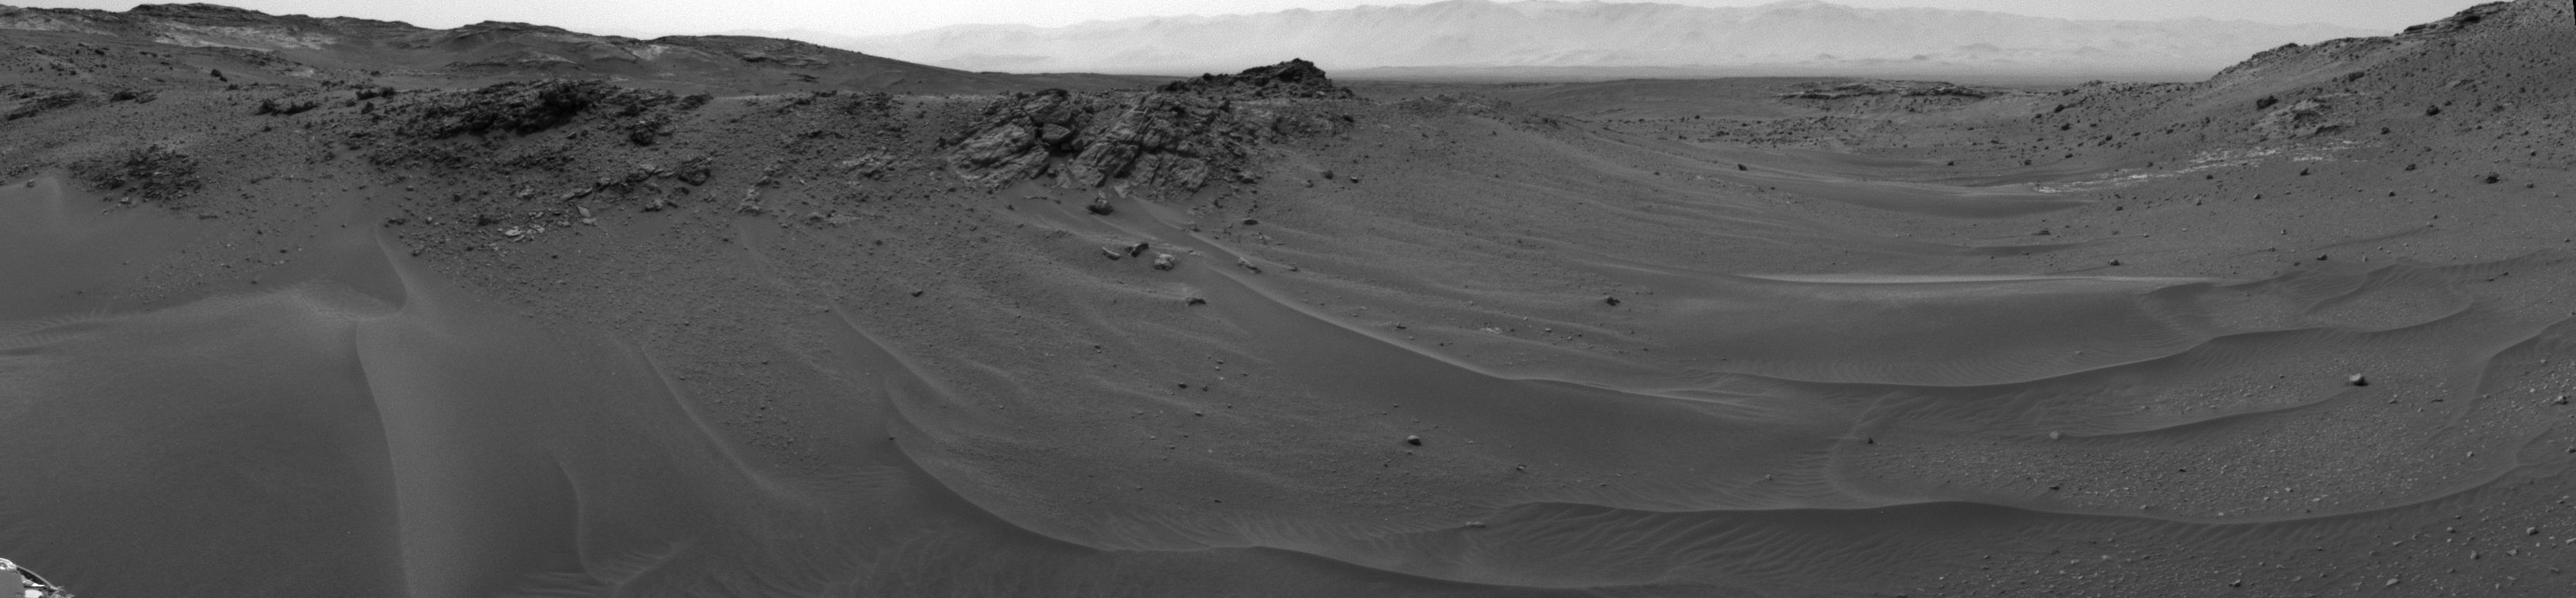

Ten Kilometers and Counting, on Mars

NASA’s Curiosity Mars rover used its Navigation Camera (Navcam) to capture this scene toward the west just after completing a drive that took the mission’s total driving distance past 10 kilometers (6.214 miles).

The drive on April 16, 2015, during the 957th Martian day, or sol of Curiosity’s work on Mars covered 208 feet (63.5 meters). It advanced the rover westward through a sandy-floored valley. The valley is on the rover’s route toward a higher site on Mount Sharp than sites it has investigated previously.

Credit: NASA/JPL-Caltech